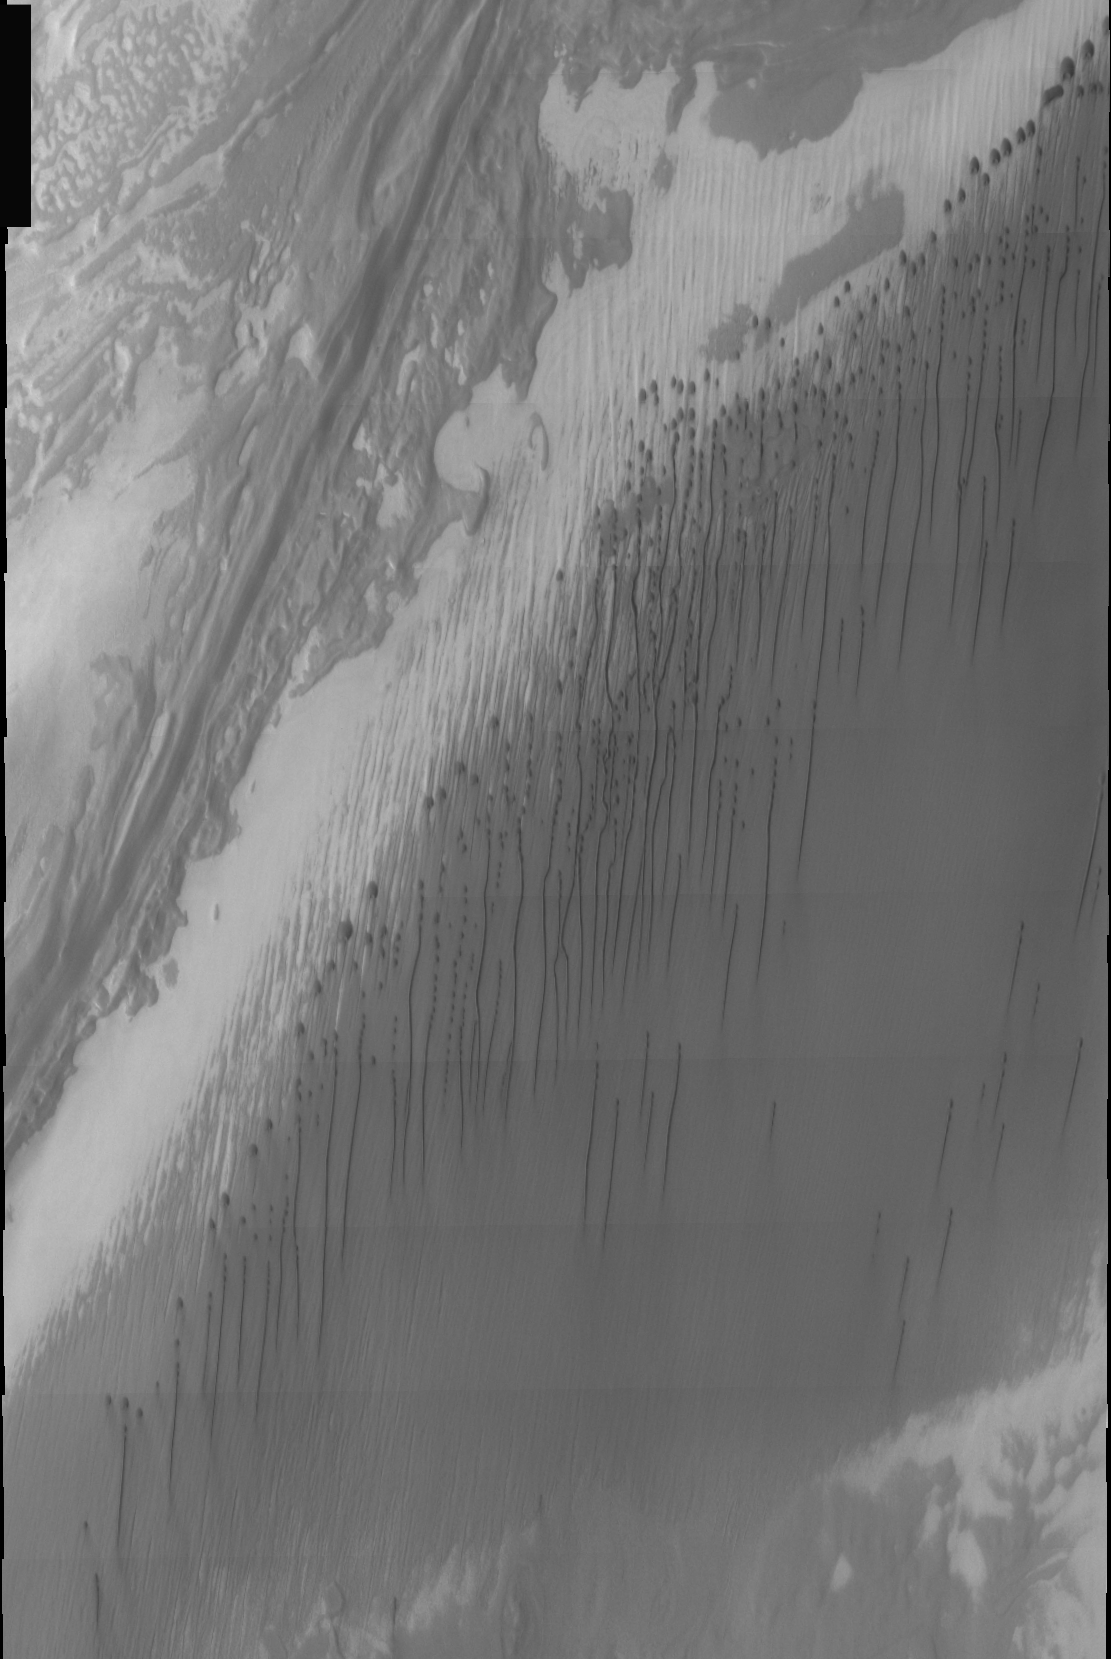

THEMIS Images as Art #42

Welcome to the second annual THEMIS ART MONTH. From Jan. 31 through March 4 we will be showcasing images for their aesthetic value, rather than their science content. Portions of these images resemble things in our everyday lives, from animals to letters of the alphabet. We hope you enjoy our fanciful look at Mars!

A pleasant cloudburst seems to fall from these Martian dunes.

Note: this THEMIS visual image has not been radiometrically nor geometrically calibrated for this preliminary release. An empirical correction has been performed to remove instrumental effects. A linear shift has been applied in the cross-track and down-track direction to approximate spacecraft and planetary motion. Fully calibrated and geometrically projected images will be released through the Planetary Data System in accordance with Project policies at a later time.

NASA’s Jet Propulsion Laboratory manages the 2001 Mars Odyssey mission for NASA’s Office of Space Science, Washington, D.C. The Thermal Emission Imaging System (THEMIS) was developed by Arizona State University, Tempe, in collaboration with Raytheon Santa Barbara Remote Sensing. The THEMIS investigation is led by Dr. Philip Christensen at Arizona State University. Lockheed Martin Astronautics, Denver, is the prime contractor for the Odyssey project, and developed and built the orbiter. Mission operations are conducted jointly from Lockheed Martin and from JPL, a division of the California Institute of Technology in Pasadena.

Credit: NASA/JPL/Arizona State University